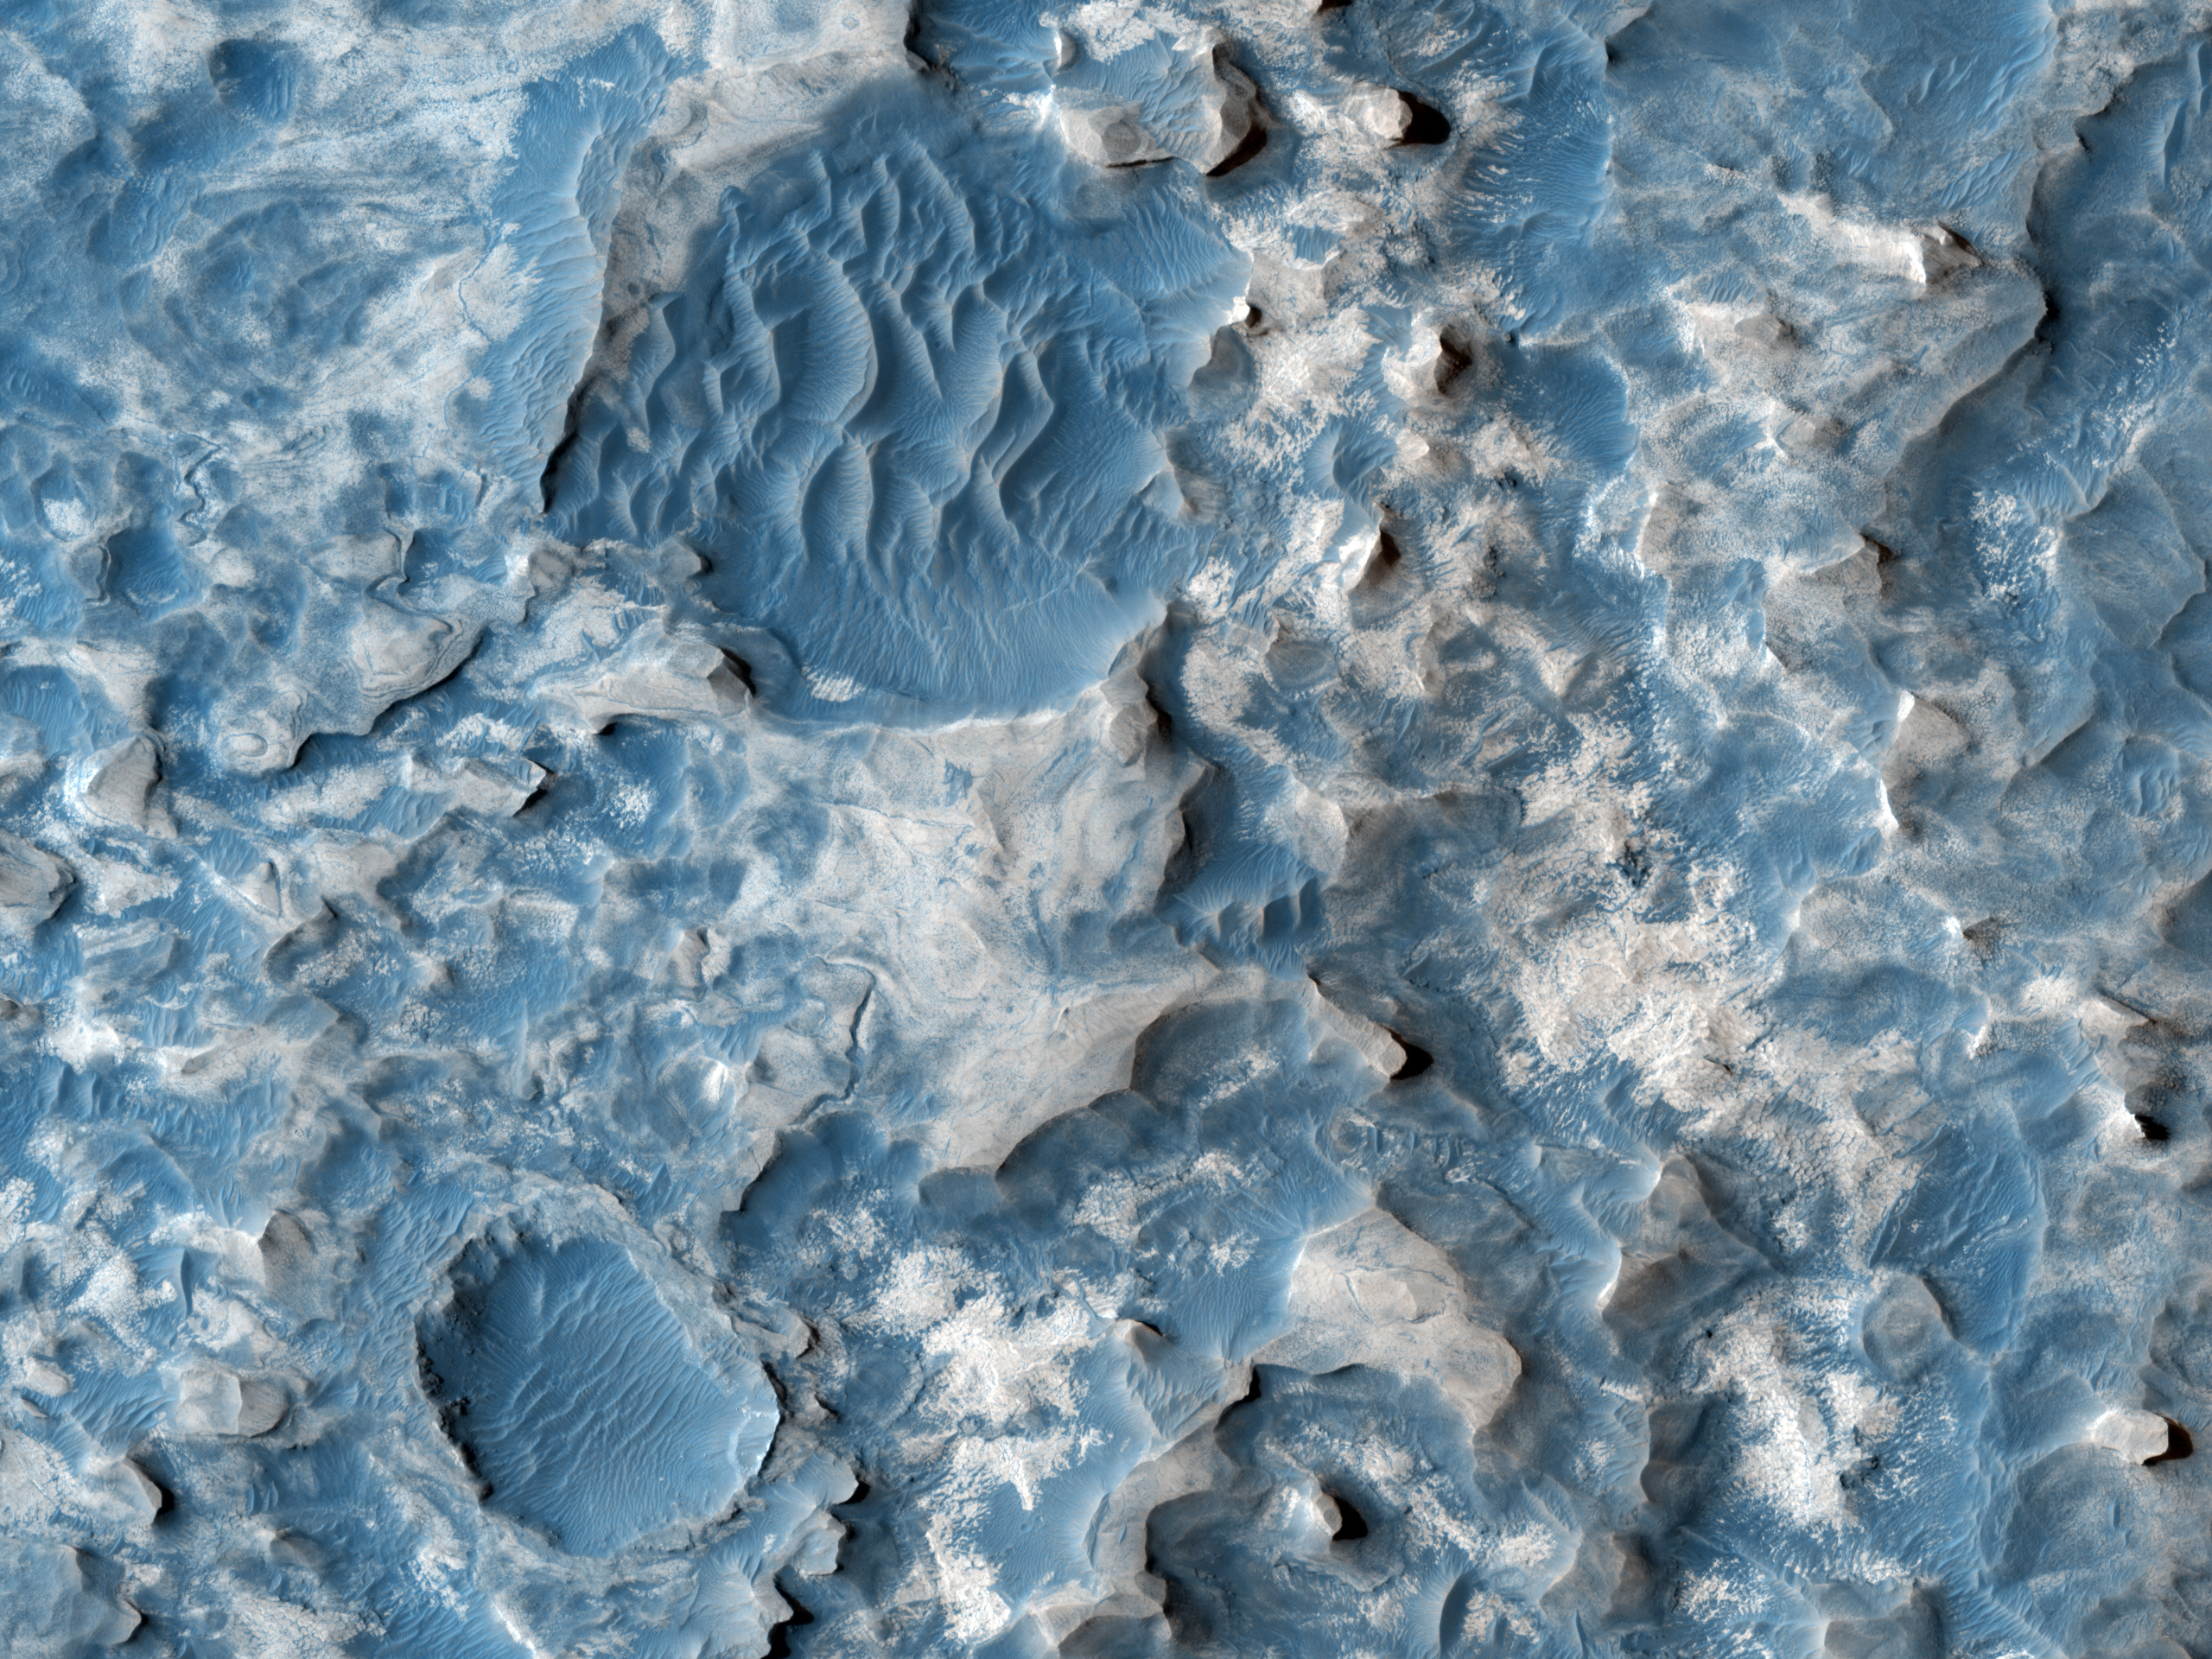

Northern Meridiani Etched Terrain and Hematite Plains Contact

This observation shows the contact between the hematite bearing plains and etched terrain in northern Meridiani Planum.

The hematite bearing plains (exposed at the bottom left of the full image) are dark, smooth and full of dune fields. This unit is laterally extensive and the same unit that the Mars Exploration Rover Opportunity was sitting on about 400 kilometers to the southwest (in 2007). Based on observations by Opportunity, this unit is interpreted to be a thin aeolian (wind-blown) mantle of basaltic sand and hematite concretions sitting on the etched terrain.

The etched terrain in this image is split into two units. The darker unit at the top of the image is filling in an approximately 120 kilometer NW-SE trending valley, while the brighter etched terrain in the middle of the image is stratigraphically and topographically higher than the lower etched terrain in the valley. This upper etched terrain is a plateau-forming unit with a geomorphic pattern that ranges from relatively flat plains to dissected plateaus and mesas. The lower etched terrain is flat with low albedo, and covered in dunes.

It is in these etched terrains that CRISM, and previously OMEGA, have detected hydrated sulfates, which makes a sedimentary origin seems most likely for these layered deposits of etched terrain found in Meridiani.

The University of Arizona, Tucson, operates the HiRISE camera, which was built by Ball Aerospace & Technologies Corp., Boulder, Colo. NASA’s Jet Propulsion Laboratory, a division of the California Institute of Technology, Pasadena, manages the Mars Reconnaissance Orbiter for the NASA Science Mission Directorate, Washington. Lockheed Martin Space Systems, Denver, is the spacecraft development and integration contractor for the project and built the spacecraft.

Credit: NASA/JPL-Caltech/University of Arizona